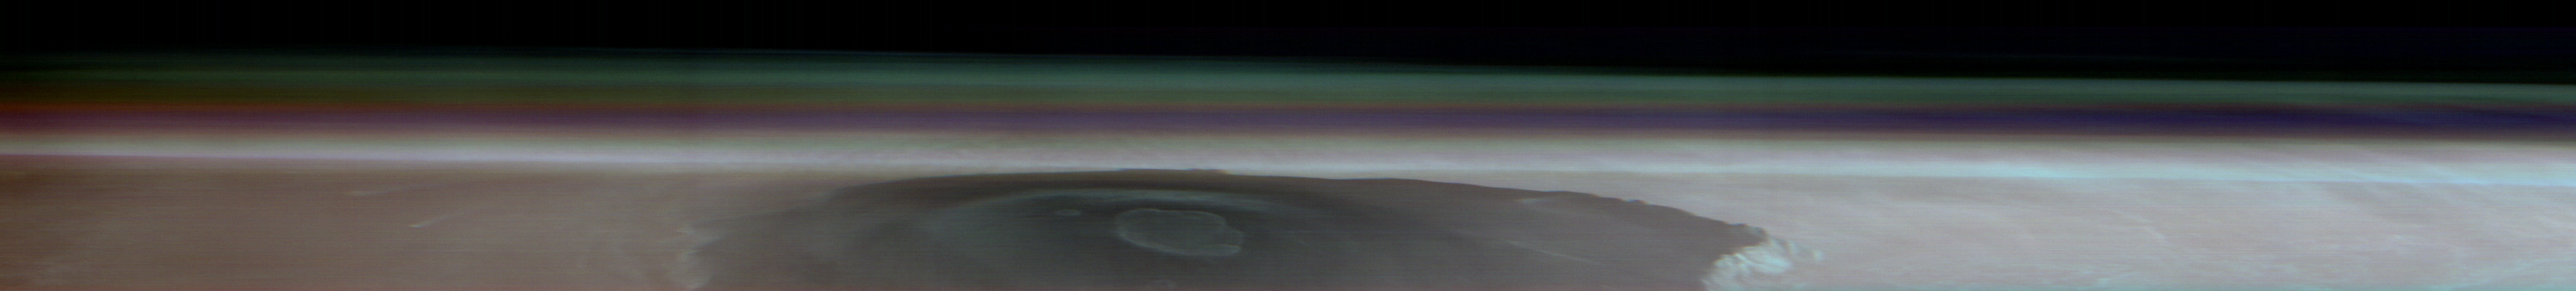

Odyssey’s THEMIS Views Olympus Mons

NASA’s 2001 Mars Odyssey orbiter captured this single image of Olympus Mons, the tallest volcano in the solar system, on March 11, 2024. Besides providing an unprecedented view of the volcano, the image helps scientists study different layers of material in the Martian atmosphere, including clouds and dust.

The panorama was created by rotating Odyssey so that its camera, the Thermal Emission Imaging System (THEMIS), faced the horizon of Mars as the orbiter soared past. This shot was among several taken in the latest effort by Odyssey using this technique; capturing this sort of horizon imagery at different times of year allows scientists to study how the atmosphere changes over seasons.

The bluish-white band at the bottom of the atmosphere hints at how much dust was present when the image was captured during Mars’ dust season. A purplish layer follows, likely due to a mixture of Mars’ red dust with some bluish water-ice clouds. Finally, a blue-green layer can be seen where water-ice clouds reach up about 31 miles (50 kilometers) into the sky.

NASA’s Jet Propulsion Laboratory, a division of Caltech in Pasadena, California, manages the Mars Odyssey Project for the agency’s Science Mission Directorate in Washington. Lockheed Martin Space in Denver built the spacecraft and collaborates with JPL on mission operations. THEMIS was built and is operated by Arizona State University in Tempe.

Credit: NASA/JPL-Caltech/ASU